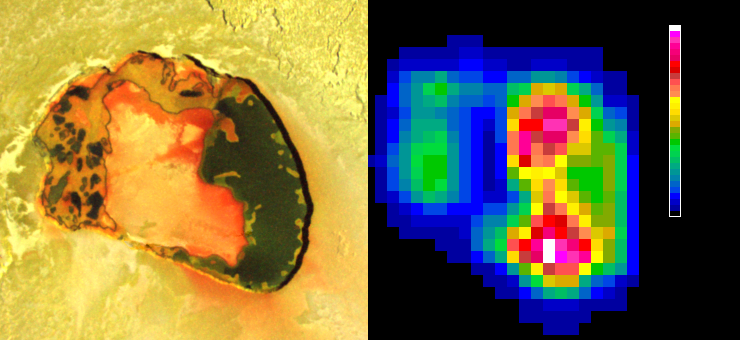

Io’s Tupan Caldera in Infrared

Tupan Caldera, a volcanic crater on Jupiter’s moon Io, has a relatively cool area, possibly an island, in its center, as indicated by infrared imagery from NASA’s Galileo spacecraft.

A thermal portrait of Tupan collected by the near-infrared mapping instrument on Galileo during an Oct. 16, 2001 flyby is presented on the right, beside a visible-light image from Galileo’s camera for geographical context. The infrared image uses false color to indicate intensity of glowing at a wavelength of 4.7 microns. Reds and yellows indicate hotter regions; blues are cold.

The hottest areas correspond to the dark portions in the visible-light image and are probably hot lavas. The central region in the crater may be an island or a topographically high region. Parts of it are cold enough for sulfur-dioxide to condense.

Tupan, an active volcano on Io since at least 1996, was named for the Brazilian native god of thunder.

The Jet Propulsion Laboratory, a division of the California Institute of Technology in Pasadena, manages the Galileo mission for NASA’s Office of Space Science, Washington, D.C.

Credit: NASA/JPL